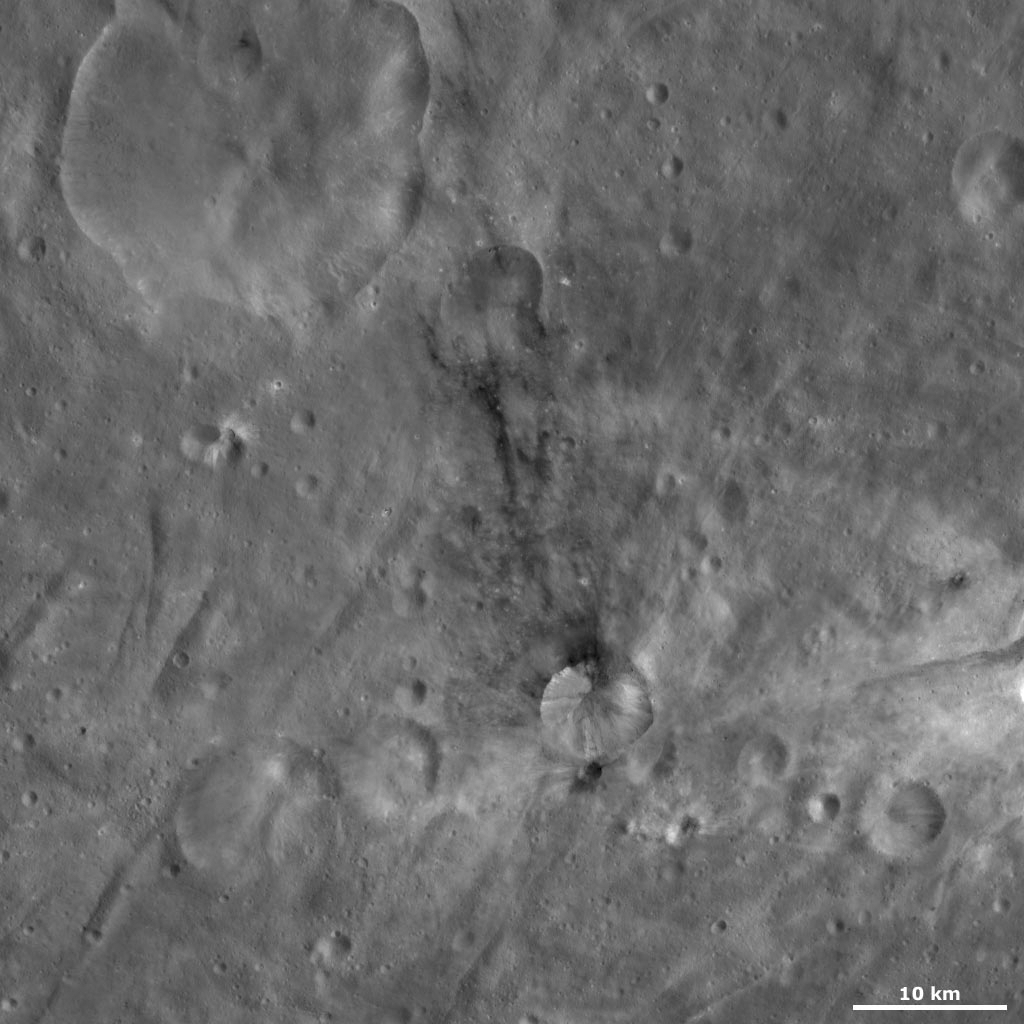

Sossia Crater

This Dawn Framing Camera (FC) image of Vesta shows Sossia crater, which is the crater partially surrounded by dark material near the bottom of the image. Sossia crater has a reasonably fresh rim and patches of dark material cropping out around part of this rim. This dark material spreads away from the rim of the crater and slumps down into the center of the crater. There is also an area of dark material associated with a smaller crater below Sossia’s rim. This smaller crater is almost completely filled by dark material. A much smaller amount of bright material also crops out from Sossia’s rim. Surrounding Sossia crater is the undulating terrain of Vesta’s southern hemisphere, which consists of curvilinear ridges and grooves.

This image is located in Vesta’s Urbinia quadrangle, in Vesta’s southern hemisphere. NASA’s Dawn spacecraft obtained this image with its framing camera on Oct. 25, 2011. This image was taken through the camera’s clear filter. The distance to the surface of Vesta is 700 kilometers (435 miles) and the image has a resolution of about 64 meters (210 feet) per pixel. This image was acquired during the HAMO (high-altitude mapping orbit) phase of the mission.

The Dawn mission to Vesta and Ceres is managed by NASA’s Jet Propulsion Laboratory, a division of the California Institute of Technology in Pasadena, for NASA’s Science Mission Directorate, Washington D.C. UCLA is responsible for overall Dawn mission science. The Dawn framing cameras have been developed and built under the leadership of the Max Planck Institute for Solar System Research, Katlenburg-Lindau, Germany, with significant contributions by DLR German Aerospace Center, Institute of Planetary Research, Berlin, and in coordination with the Institute of Computer and Communication Network Engineering, Braunschweig. The Framing Camera project is funded by the Max Planck Society, DLR, and NASA/JPL.

Credit: NASA/JPL-Caltech/UCLA/MPS/DLR/IDA